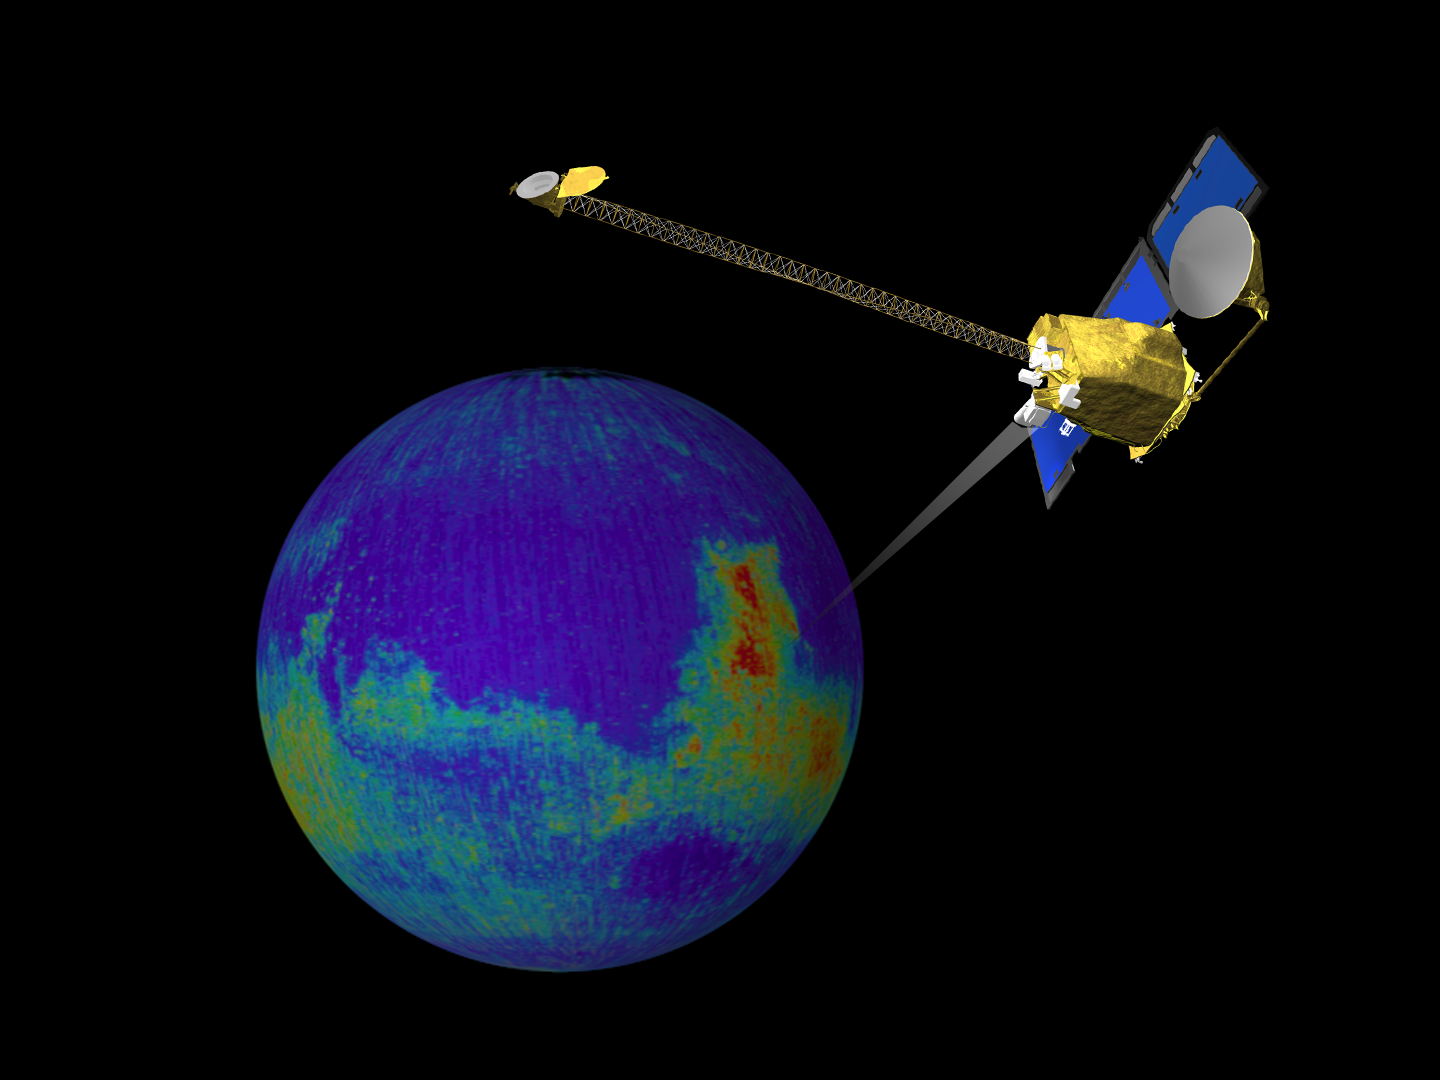

Still From Odyssey Clip 2

This image is a single frame from a computer animation, which begins with a global view of the planet Mars created from Mars Global Surveyor, Mars Orbiter Camera, wide angle images. In the animation the ODYSSEY spacecraft is displayed above a series of globes, where color is used to emphasize the Martian topographic, andesite, and basalt compositional differences. A global view of Earth introduces a comparison of the difference in resolution between the current MGS TES and planned ODYSSEY THEMIS observations.

Credit: NASA/JPL